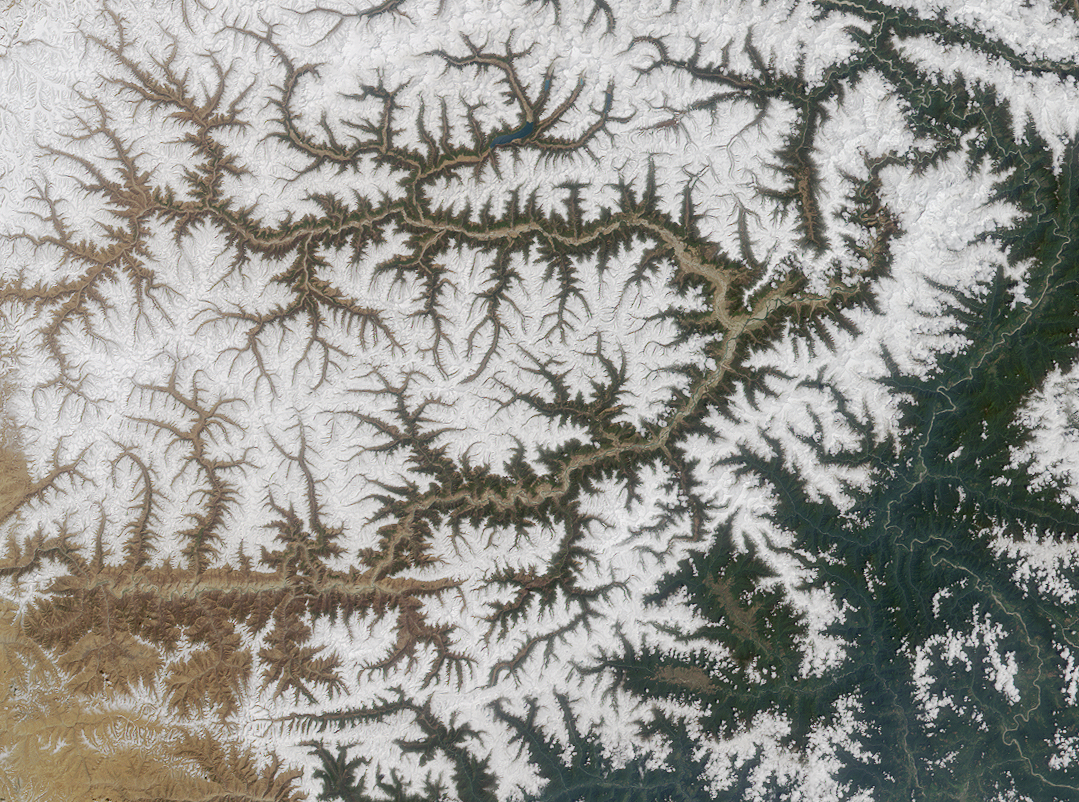

Where on Earth…? MISR Mystery Image Quiz #8:Yarlung Tsangpo River, China

The mighty river featured in this image is called the Yarlung Tsangpo as it courses through the Tibetan Autonomous Region of China, and is then known as the Dikrong during its passage through India’s state of Arunachal Pradesh. Further downstream, the river widens and becomes the Brahmaputra. Its waters eventually empty to the Bay of Bengal.

The answers to this quiz appear in blue below each question.

1. Within the image area, the river flows across an international boundary into an area where over 100 species of orchids grow.

Answer: TRUE
The verdant green hues present in the lower right image corner are characteristic of Arunachal’s lush vegetation, which includes over 400 types of orchid.

2. The river’s name in a particular language means “pacifier” in English.

Answer: FALSE
The translation of the name “Tsangpo” is “purifier”. Although the river has at least three names from as many languages, there is no indication that the river’s name means “pacifier” in any language.

3. Sedimentary rocks containing mineral grains that record changes in the orientation of Earth’s magnetic field have been found north of the river.

Answer: TRUE
Sandstone containing grains of magnetic minerals that record the alternating pattern of the Earth’s magnetic field have been found north of the river, near the Tibetan capital of Lhasa.

4. At least one expert kayaker has perished attempting to navigate a deep gorge of the river.

Answer: TRUE
A Japanese expedition attempted to navigate the river in 1993, but lost one member of their team in the gorge near Namche Barwa peak, and the American team sponsored by the National Geographic Society in 1998 had to turn back after their most experienced kayaker was lost along the same stretch of the river.

5. The two highest named peaks within the image area are situated on opposite sides of the river; each has a maximum elevation of nearly 4000 meters.

Answer: FALSE
The Yarlung Tsangpo is the highest major river in the world, with an average elevation of about 4000 meters. At least two peaks within the image area rise to over 7000 meters: Namche Barwa at 7756 meters and Gyala Peri at 7150 meters.

6. The description of a mythical place in a 1930’s British novel is thought by some explorers to have been inspired by a location on this river.

Answer: TRUE
The myth of Shangri-la, as described in James Hilton’s 1933 novel “Lost Horizons”, is believed by a number of explorers to have been geographically inspired by the deepest gorges and waterfalls of the Tsangpo.

7. Scientists believe that 100 million years ago the region through which the river flows was farther from the equator than it is today.

Answer: FALSE
One hundred million years ago, the Indian subcontinent is thought to have been located thousands of kilometers closer to the equator. Geological evidence points to the collision of the subcontinent with Asia about 40-50 million years ago. The impact slowed the northward movement and led to the formation of the Himalayas.

8. In the 1920’s, an expedition along the river searched for and successfully encountered a legendary 30-meter-high waterfall.

Answer: FALSE
A 30-meter (100-foot) waterfall had been reported by Kintup, an illiterate tailor from Sikkim who explored the Tsangpo for several years in the 1880’s. However, the expedition led by Frank Kingdon-Ward in the 1920’s discovered only a 21-meter (70-foot) waterfall (Rainbow Falls). The legendary 30-meter falls was not re-discovered until 1998.

MISR was built and is managed by NASA’s Jet Propulsion Laboratory, Pasadena, CA, for NASA’s Office of Earth Science, Washington, DC. The Terra satellite is managed by NASA’s Goddard Space Flight Center, Greenbelt, MD. JPL is a division of the California Institute of Technology.

Credit: NASA/GSFC/LaRC/JPL, MISR Team